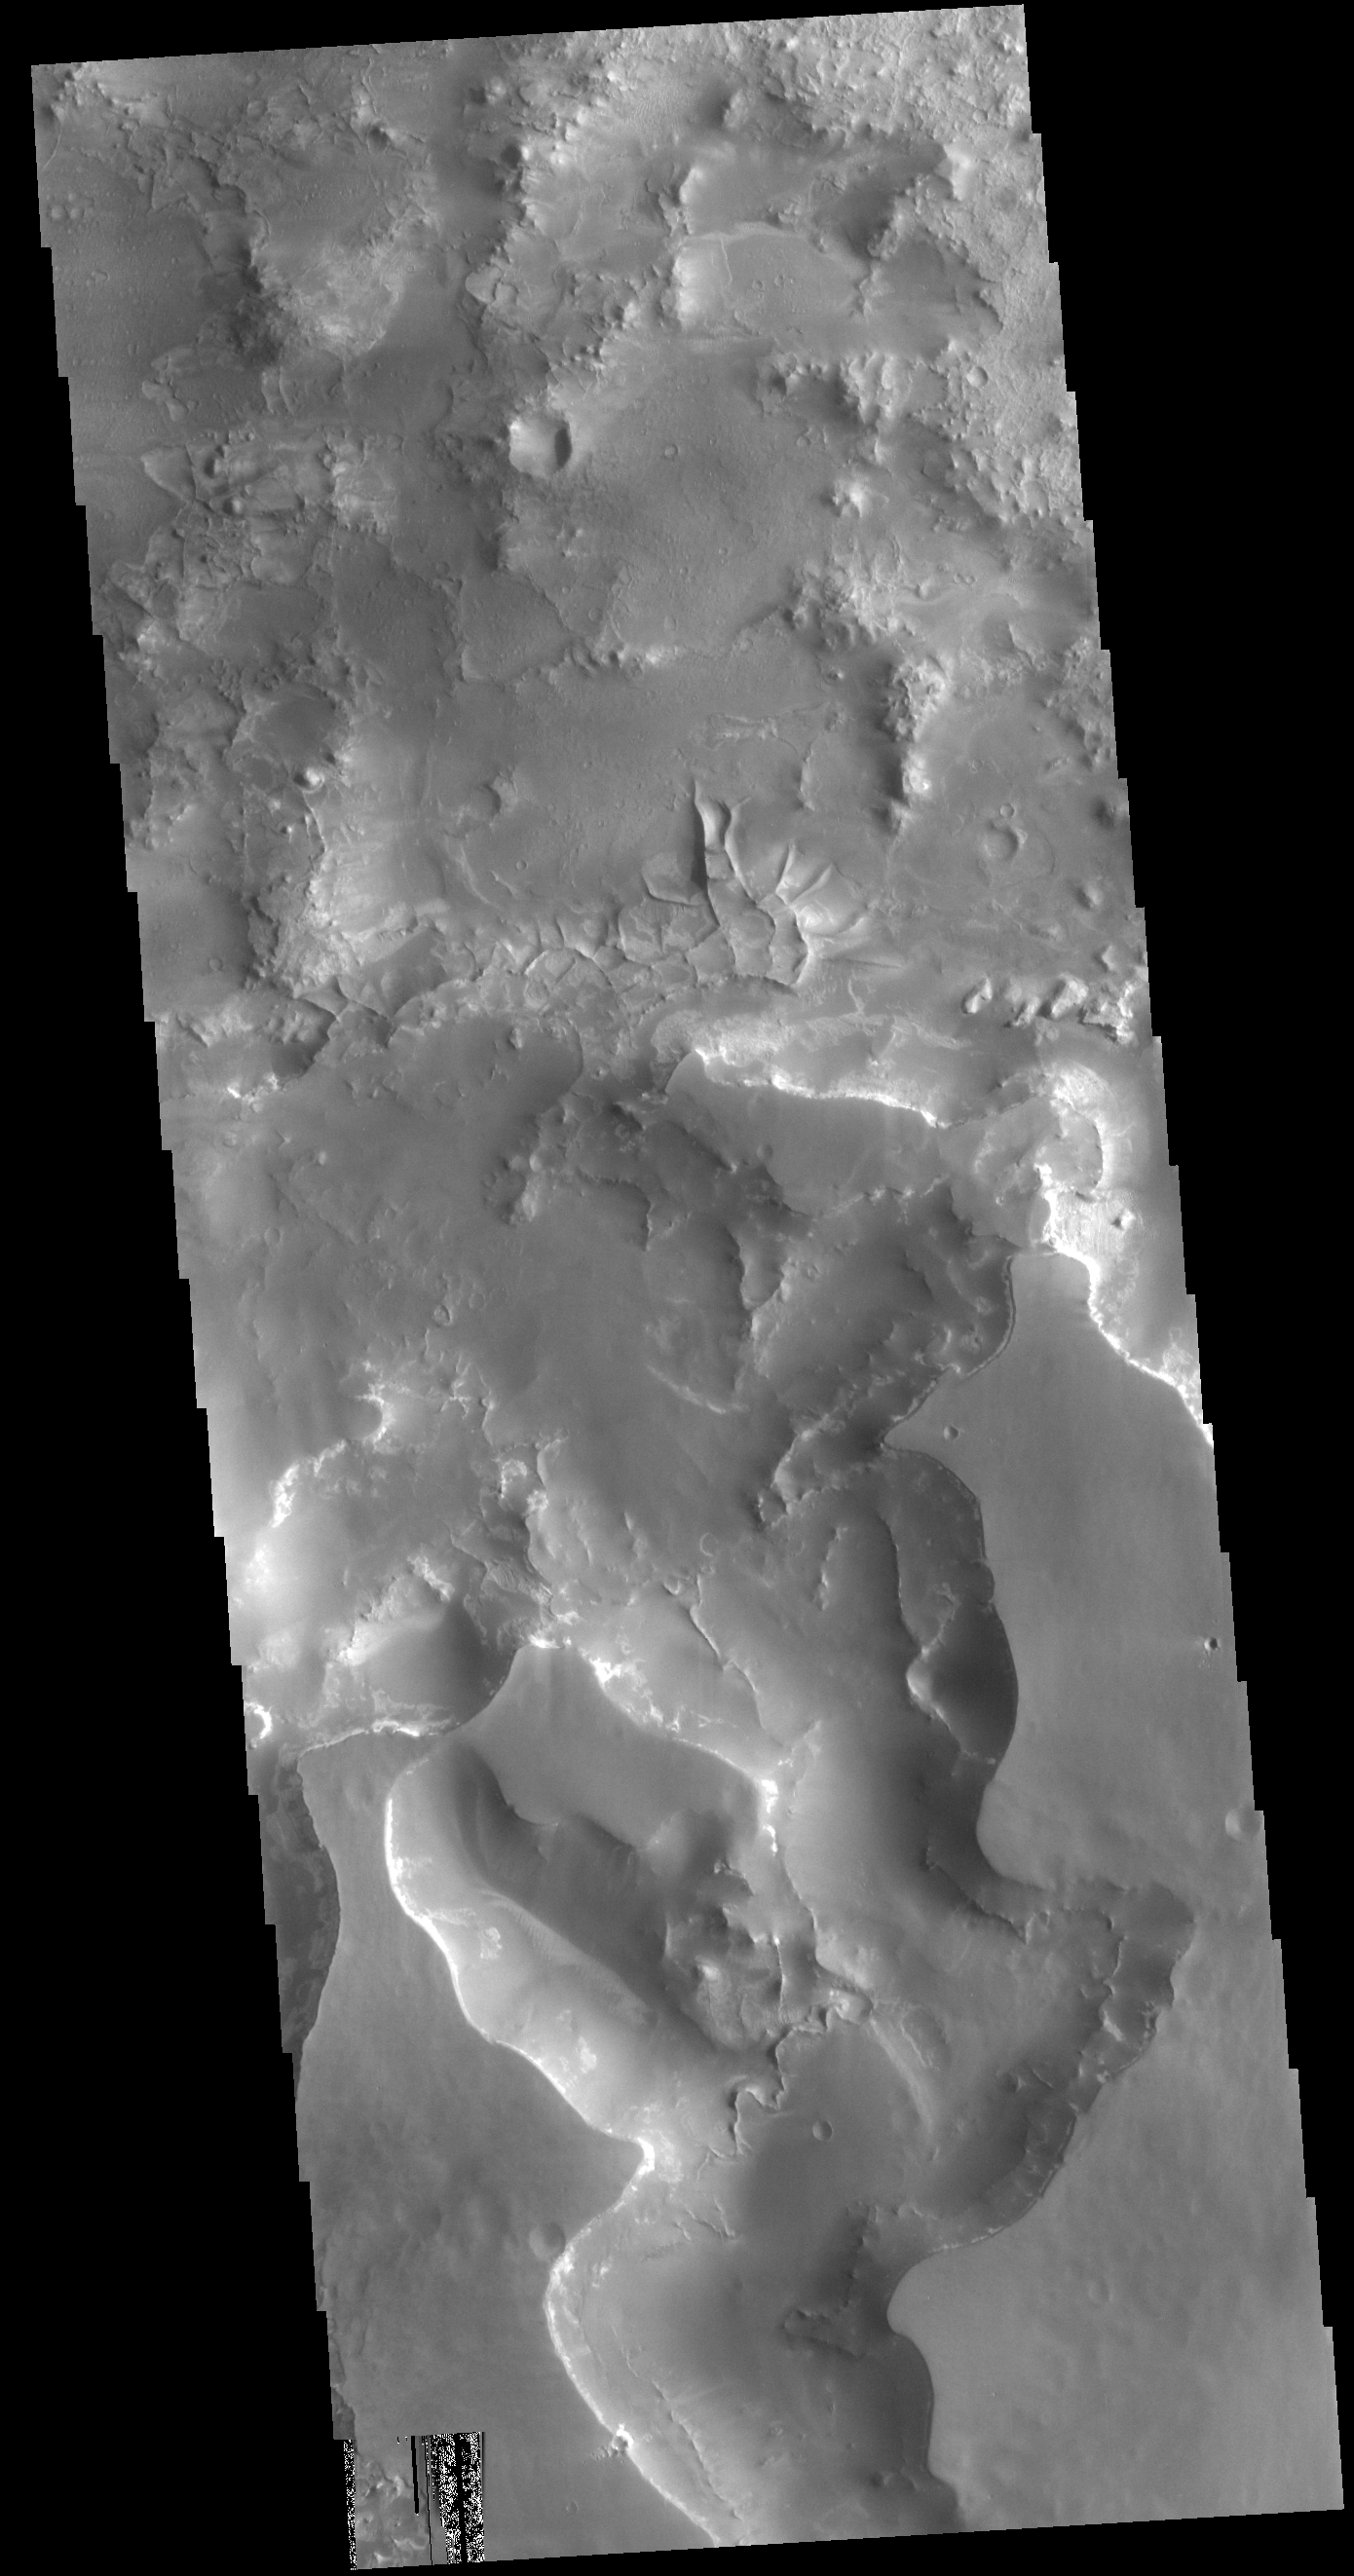

Complex Erosion

This VIS image is located on the margin of the Nili Fossae region and Isidis Planitia. At the bottom of the image a channel feature is visible, the branch on the right appears to empty into the surface at the top of the image. The branch to the left does not reach the top of the image, so it is likely flowing from the upper left into the bottom channel. The 90 degree bends of this large channel feature indicated that tectonic forces are affecting the features formed in this region. This is further supported by the series of very small orthogonal ridges just north of the center of the image. These small ridges probably were formed in a multi part process. First tectonic activity created fractures in a preexisting rock, then a new material filled the fractures, finally erosion of the host rock occurred, removing the original materials and leaving just the fracture fill. Both the large and small scale features in this region point to a long period of tectonic activity in this region.

Credit: NASA/JPL-Caltech/ASU